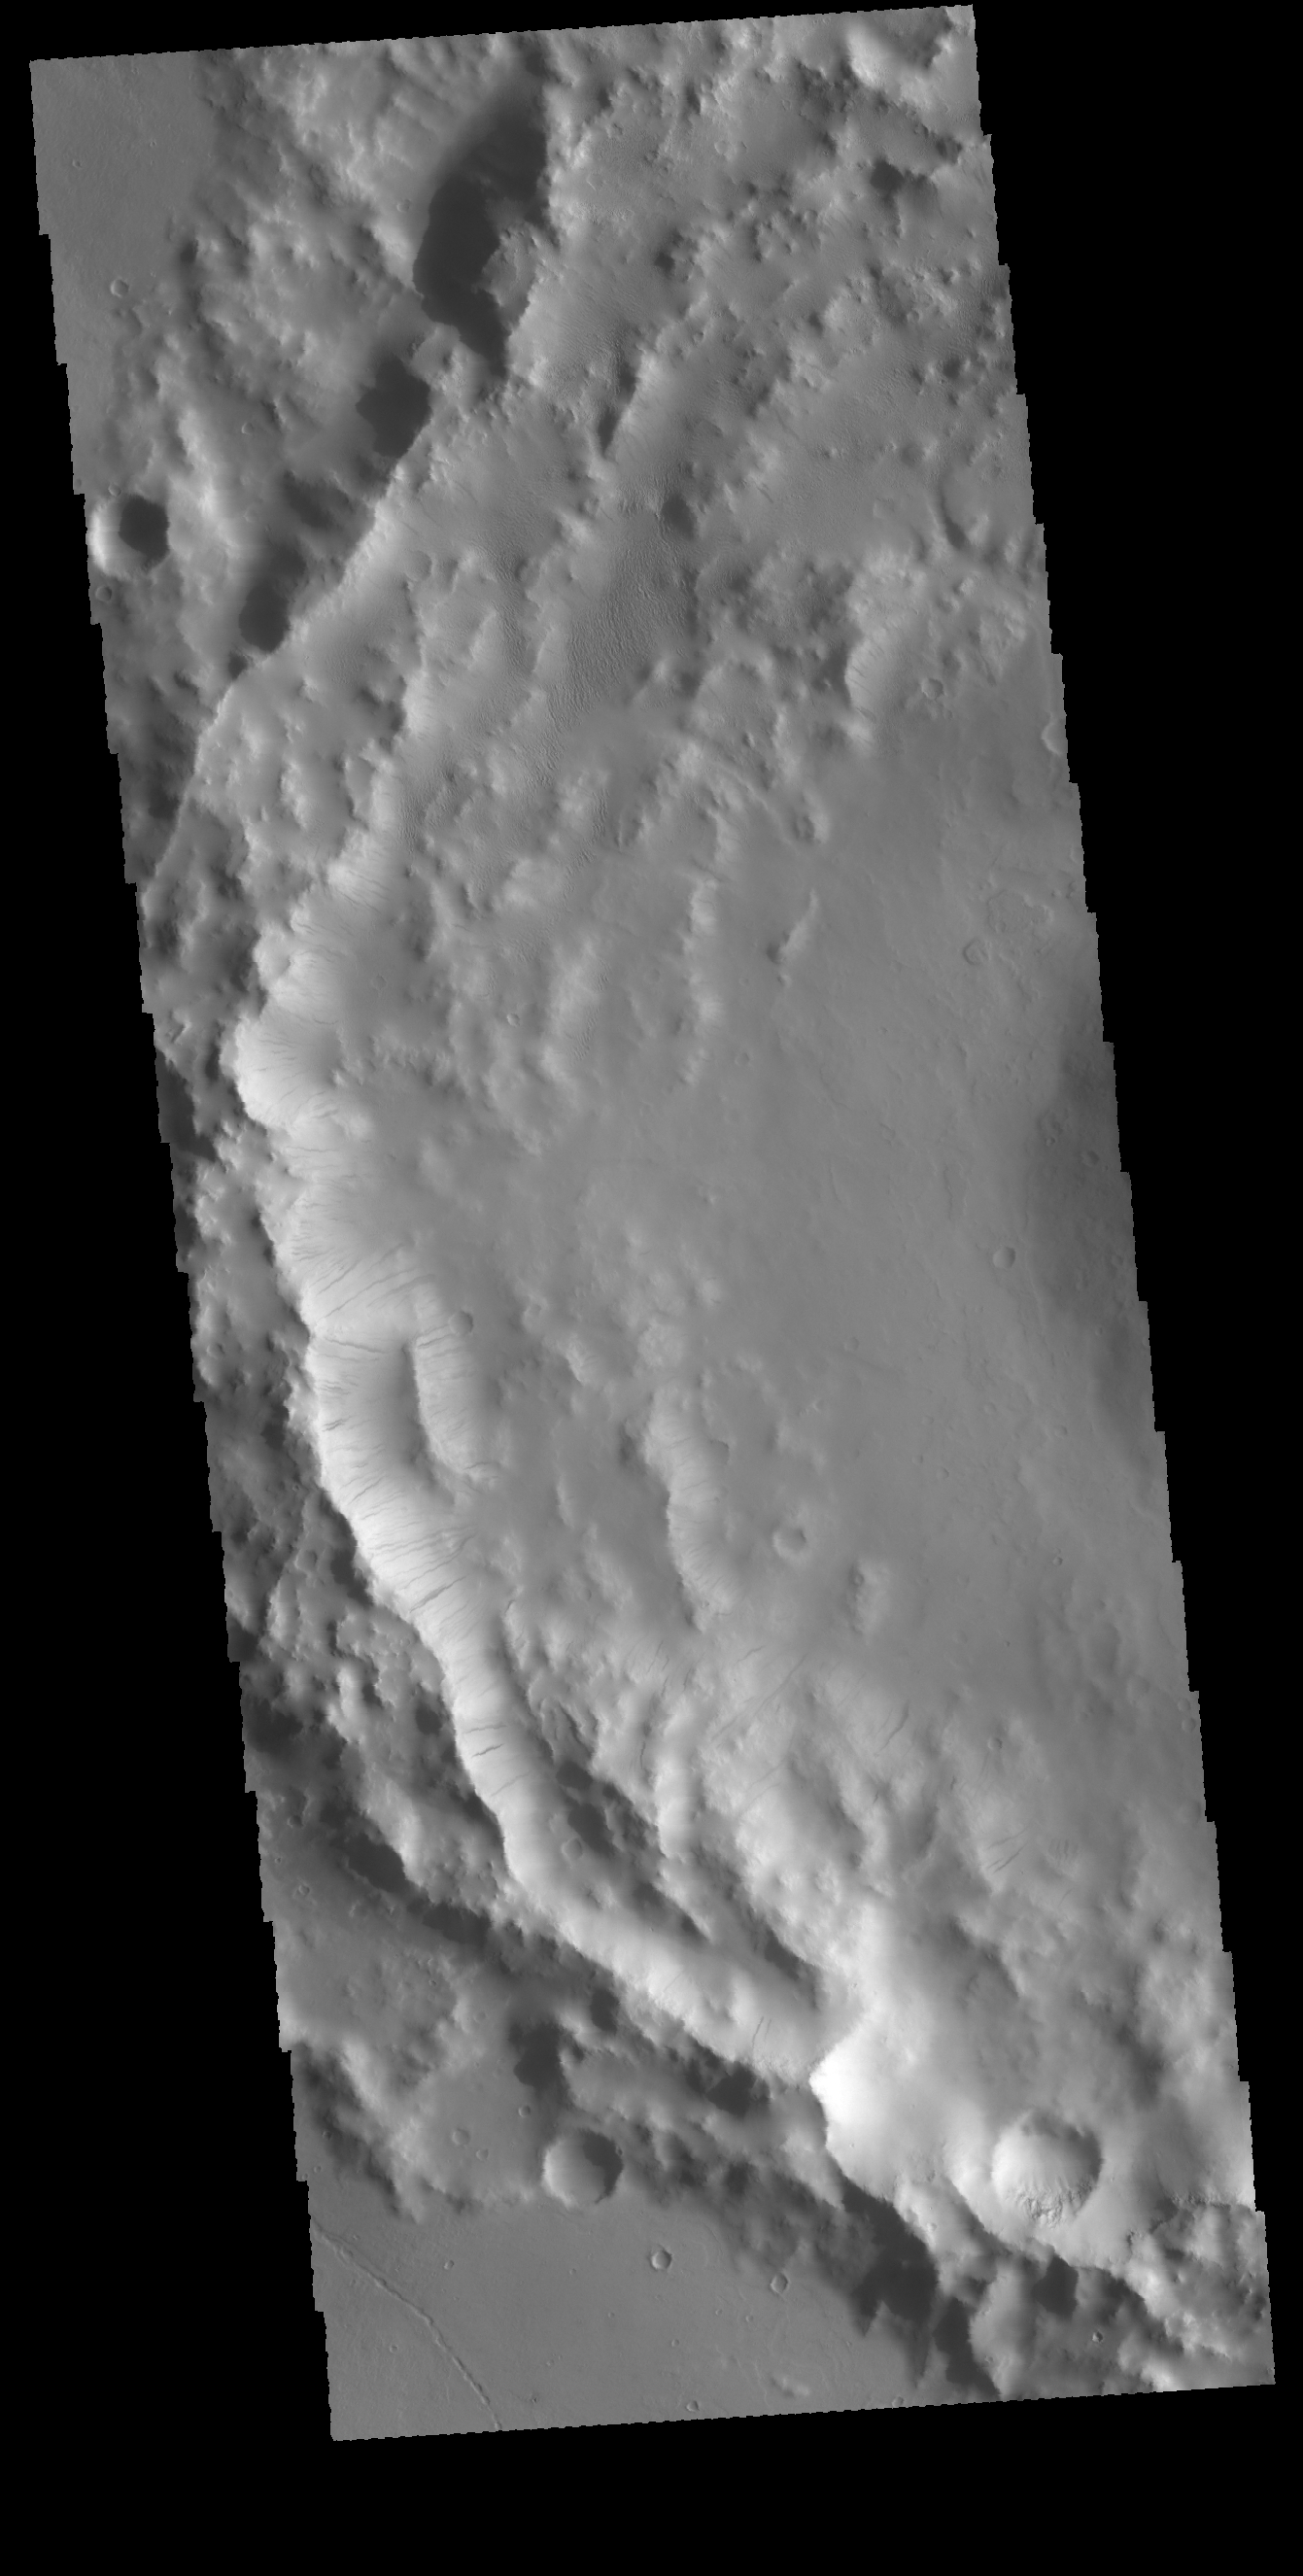

Dark Slope Streaks

Today’s VIS image shows the inner rim of an unnamed crater on the western margin of Daedalia Planum. Numerous dark streaks are visible on the faces of the inner rim. A possible mode of formation of these features is the down slope movement of a block/rock that disturbs the surface dust revealing the darker rock beneath.

Credit: NASA/JPL-Caltech/ASU